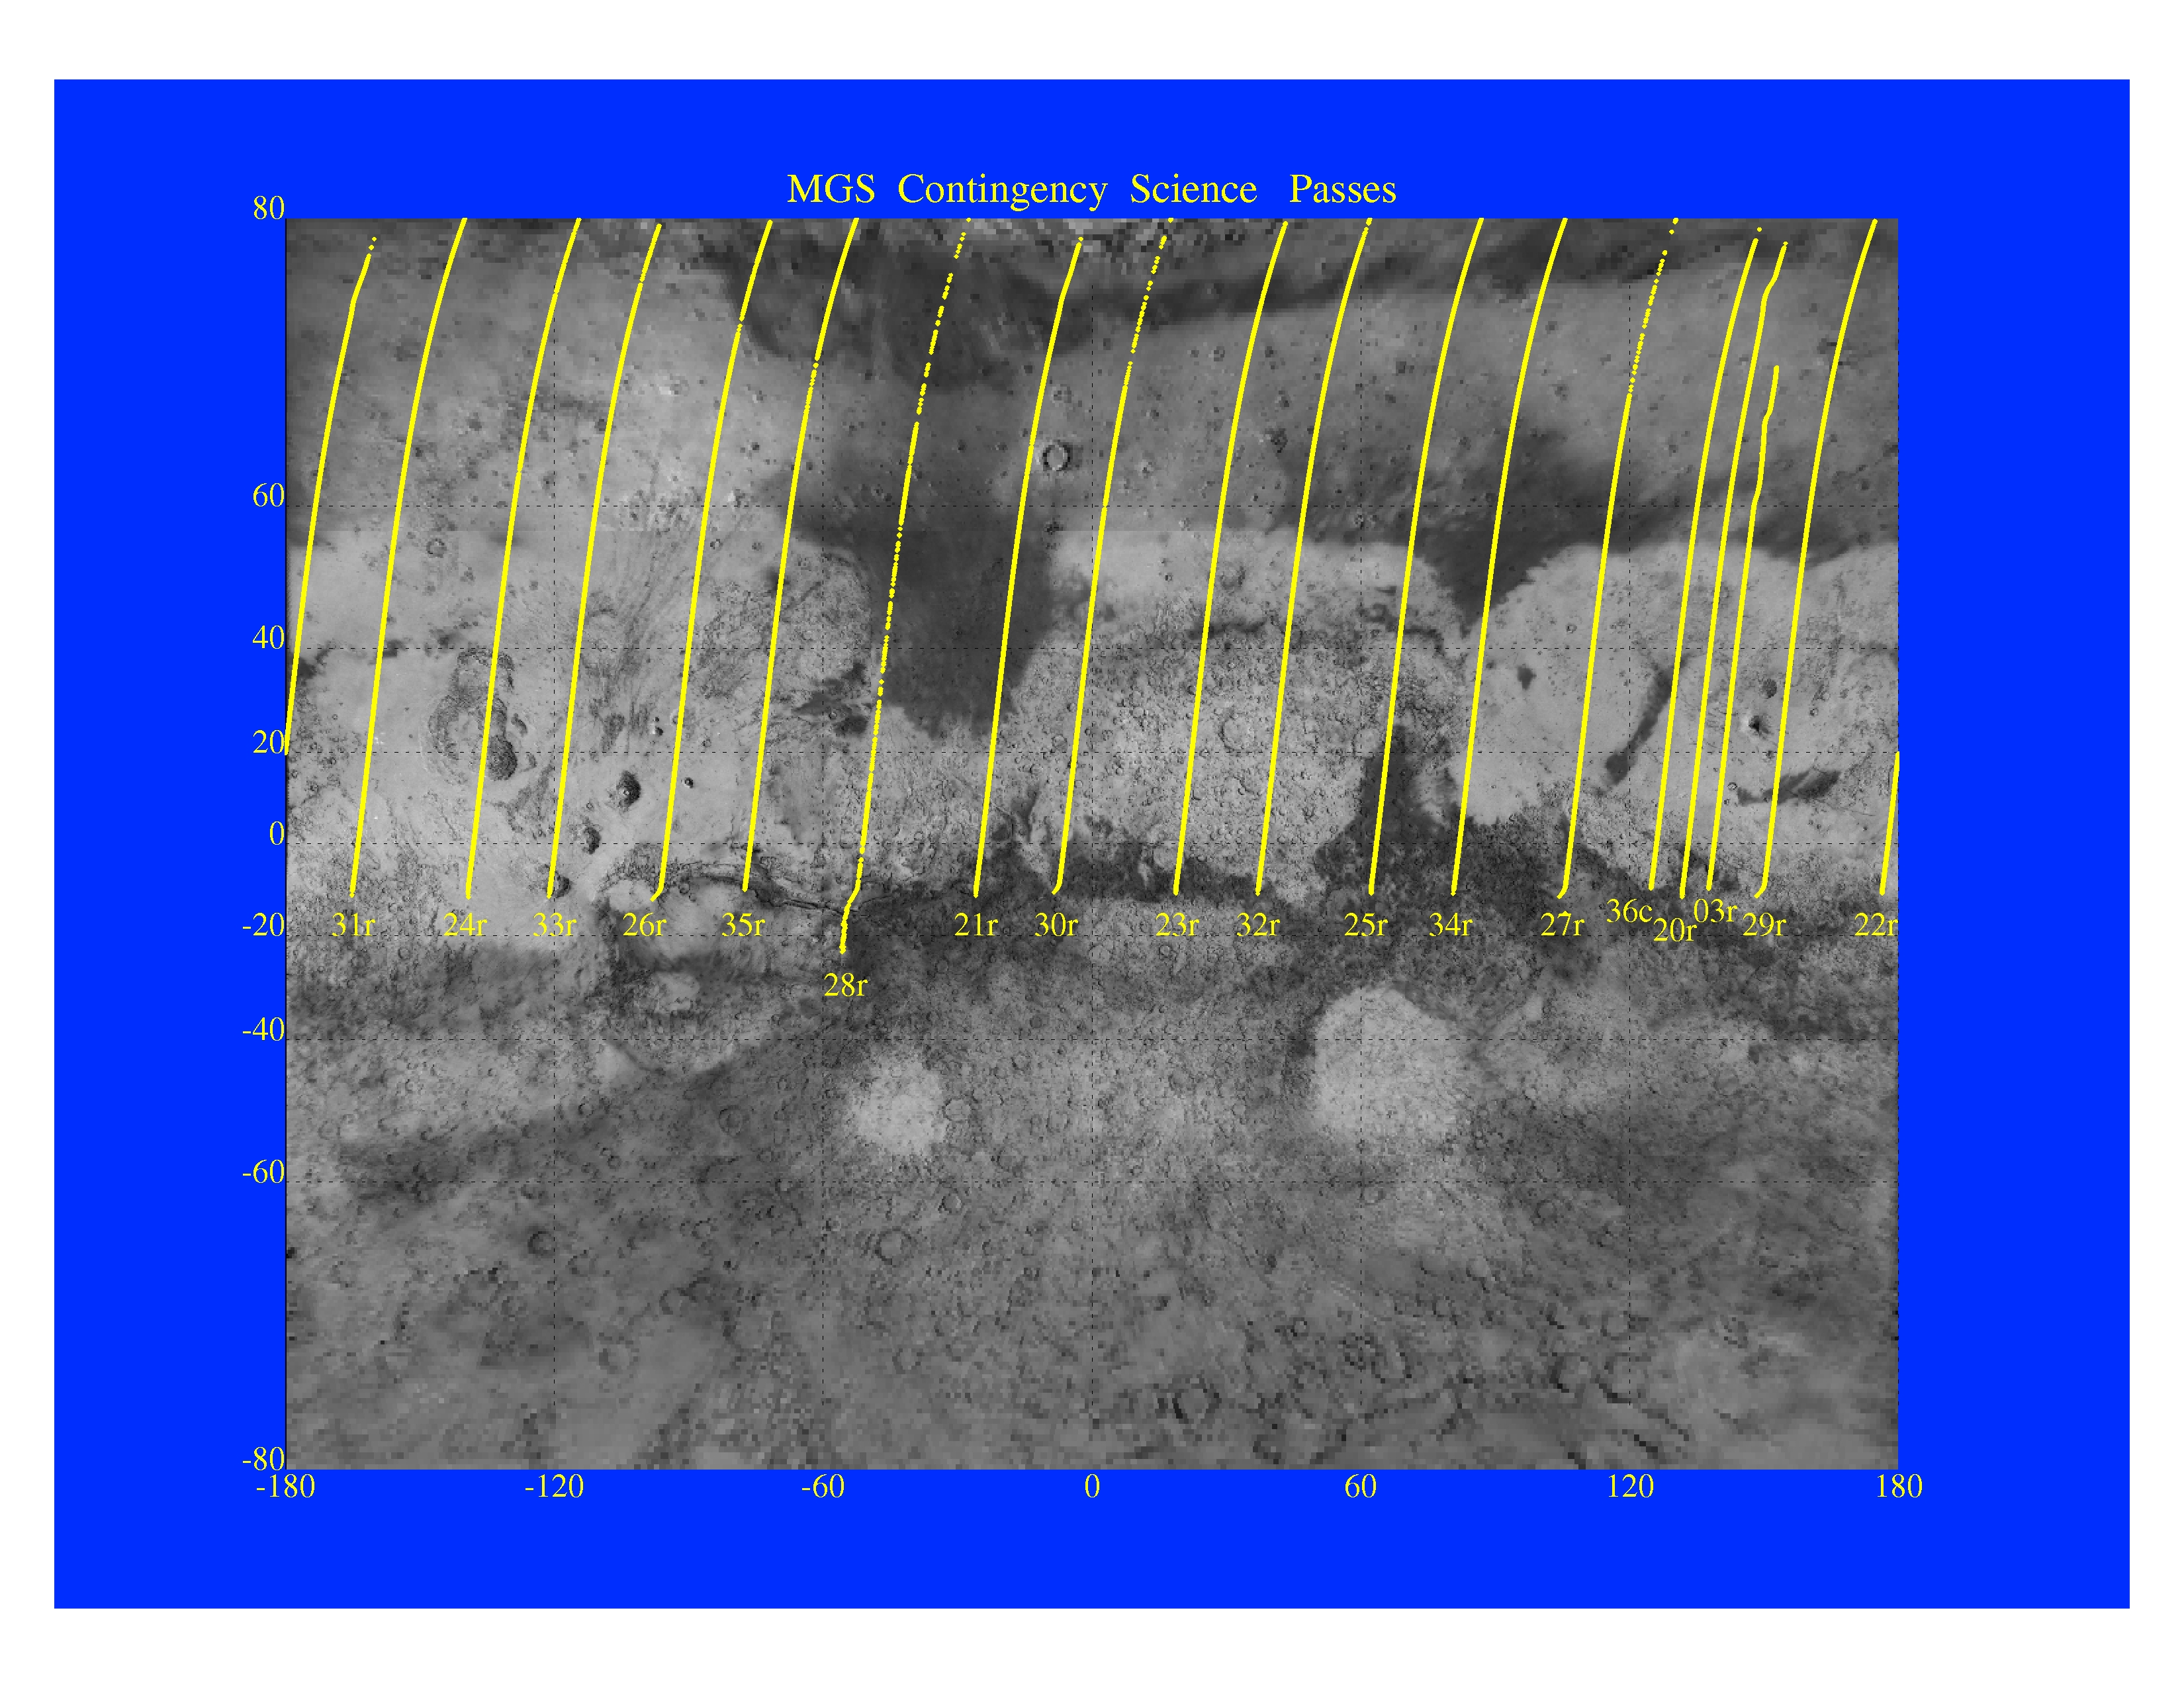

MGS Contingency Science Passes

The Jet Propulsion Laboratory’s Mars Surveyor Operations Project operates the Mars Global Surveyor spacecraft with its industrial partner, Lockheed Martin Astronautics, from facilities in Pasadena, CA and Denver, CO.

Credit: NASA/JPL/GSFC